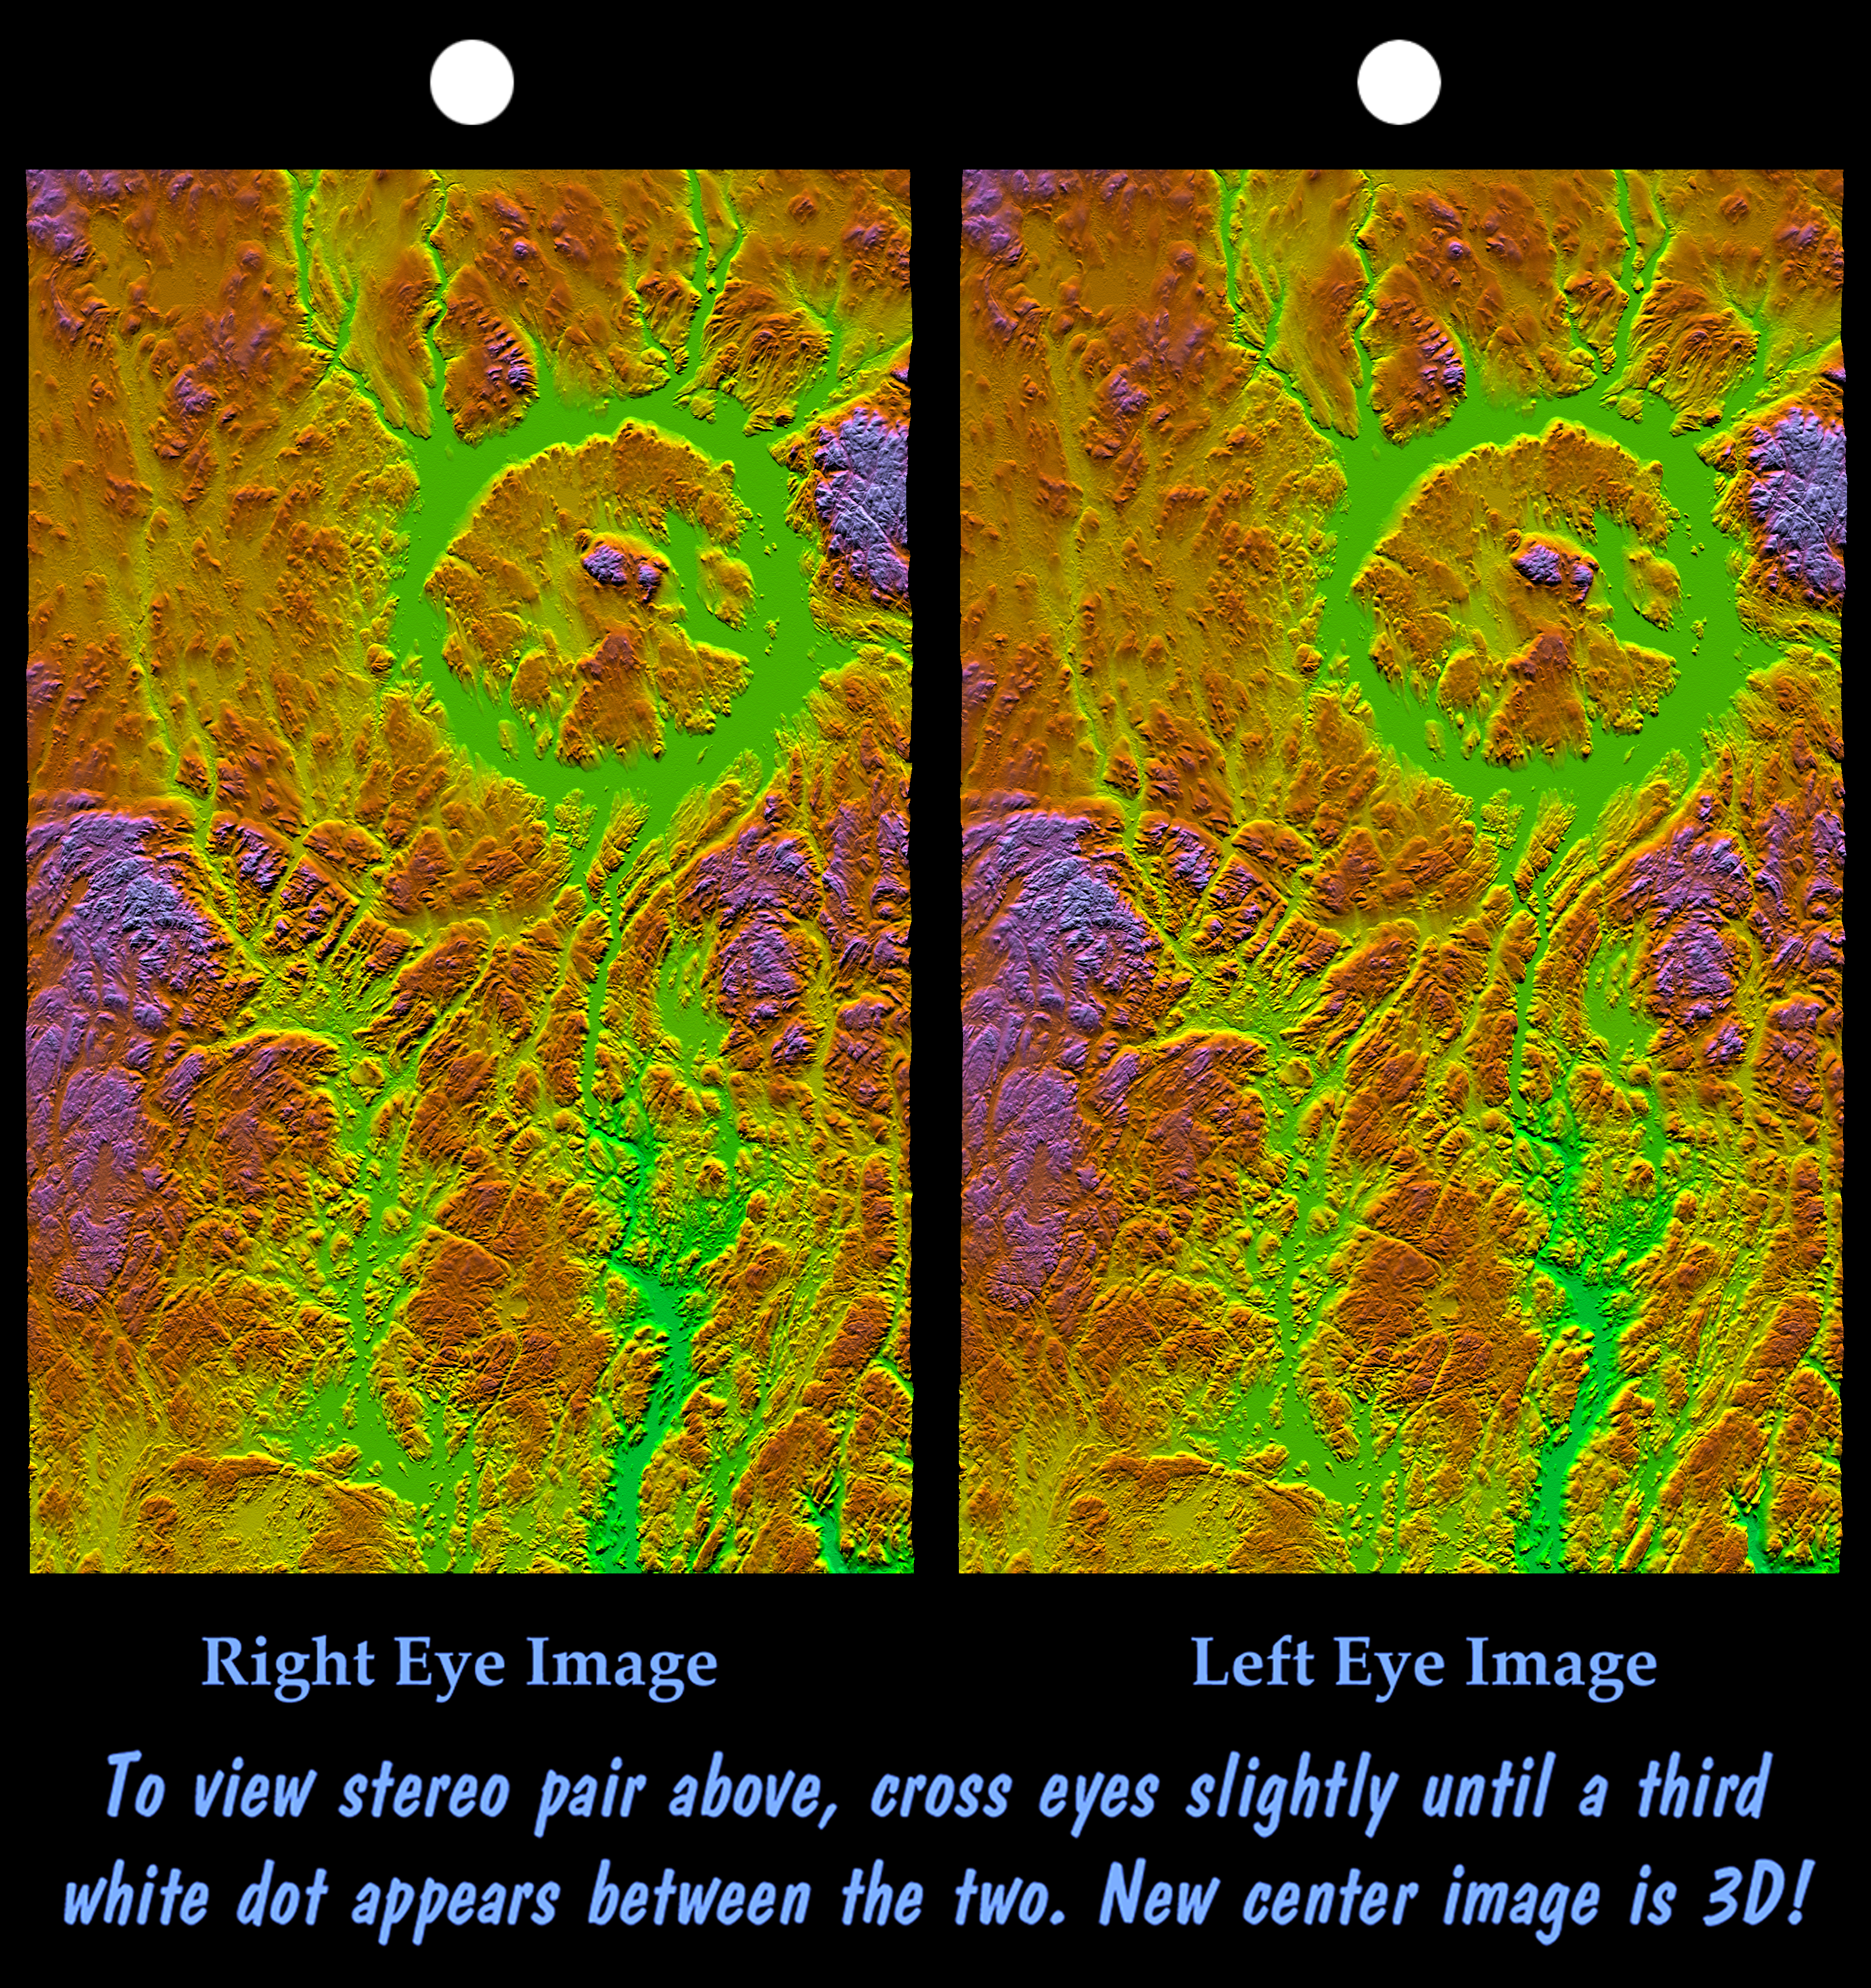

Stereo Pair, with Topographic Height as Color, Manicouagan Crater, Quebec, Canada

Manicouagan Crater is one of the world’s largest and oldest known impact craters and perhaps the one most readily apparent to astronauts in orbit. The age of the impact is estimated at 214 million years before present. Since then erosion has removed about one kilometer (0.6 miles) of rock from the region and has created a topographic pattern that follows the structural pattern of the crater. A ring depression (prominently seen as green) encloses a central peak. The ring depression now hosts the Manicouagan Reservoir and so appears as a distinct ring lake to astronauts and as a smooth and flat feature in this topographic visualization. A fine pattern of topographic striations trending south-southeast, most prominent within the crater itself, indicates the flow direction of glaciers that covered this area during the last ice age.

Three visualization methods were combined to produce this image: shading, color coding, and synthetic stereoscopy. The shade image was derived by computing topographic slope in the north-south direction. Northern slopes appear bright and southern slopes appear dark. Color coding is directly related to topographic height, with green at the lower elevations, rising through yellow, red, and magenta, to blue at the highest elevations. The stereoscopic effect was then created by generating two differing perspectives, one for each eye. The image can be seen in 3-D by viewing the left image with the right eye and the right image with the left eye (cross-eyed viewing) or by downloading, printing, and splitting the image pair and viewing them with a stereoscope. When stereoscopically merged, the result is a vertically exaggerated view of Earth’s surface in its full three dimensions. Total topographic relief from the ring lake level to the central crater peak is about 600 meters (2000 feet).

Elevation data used in this image were acquired by the Shuttle Radar Topography Mission aboard the Space Shuttle Endeavour, launched on February 11, 2000. The mission used the same radar instrument that comprised the Spaceborne Imaging Radar-C/X-Band Synthetic Aperture Radar that flew twice on the Space Shuttle Endeavour in 1994. The Shuttle Radar Topography Mission was designed to collect three-dimensional measurements of the Earth’s surface. To collect the 3-D data, engineers added a 60-meter-long (200-foot) mast, installed additional C-band and X-band antennas, and improved tracking and navigation devices. The mission is a cooperative project between NASA, the National Imagery and Mapping Agency of the U.S. Department of Defense, and the German and Italian space agencies. It is managed by NASA’s Jet Propulsion Laboratory, Pasadena, Calif., for NASA’s Earth Science Enterprise, Washington, D.C.

Size: 222 by 138 kilometers (138 by 87 miles)
Location: 50 to 52 degrees North latitude, 68 to 70 degrees West longitude
Orientation: North toward the top
Image Data: Shaded and colored SRTM elevation model
Date Acquired: February 2000

Credit: NASA/JPL